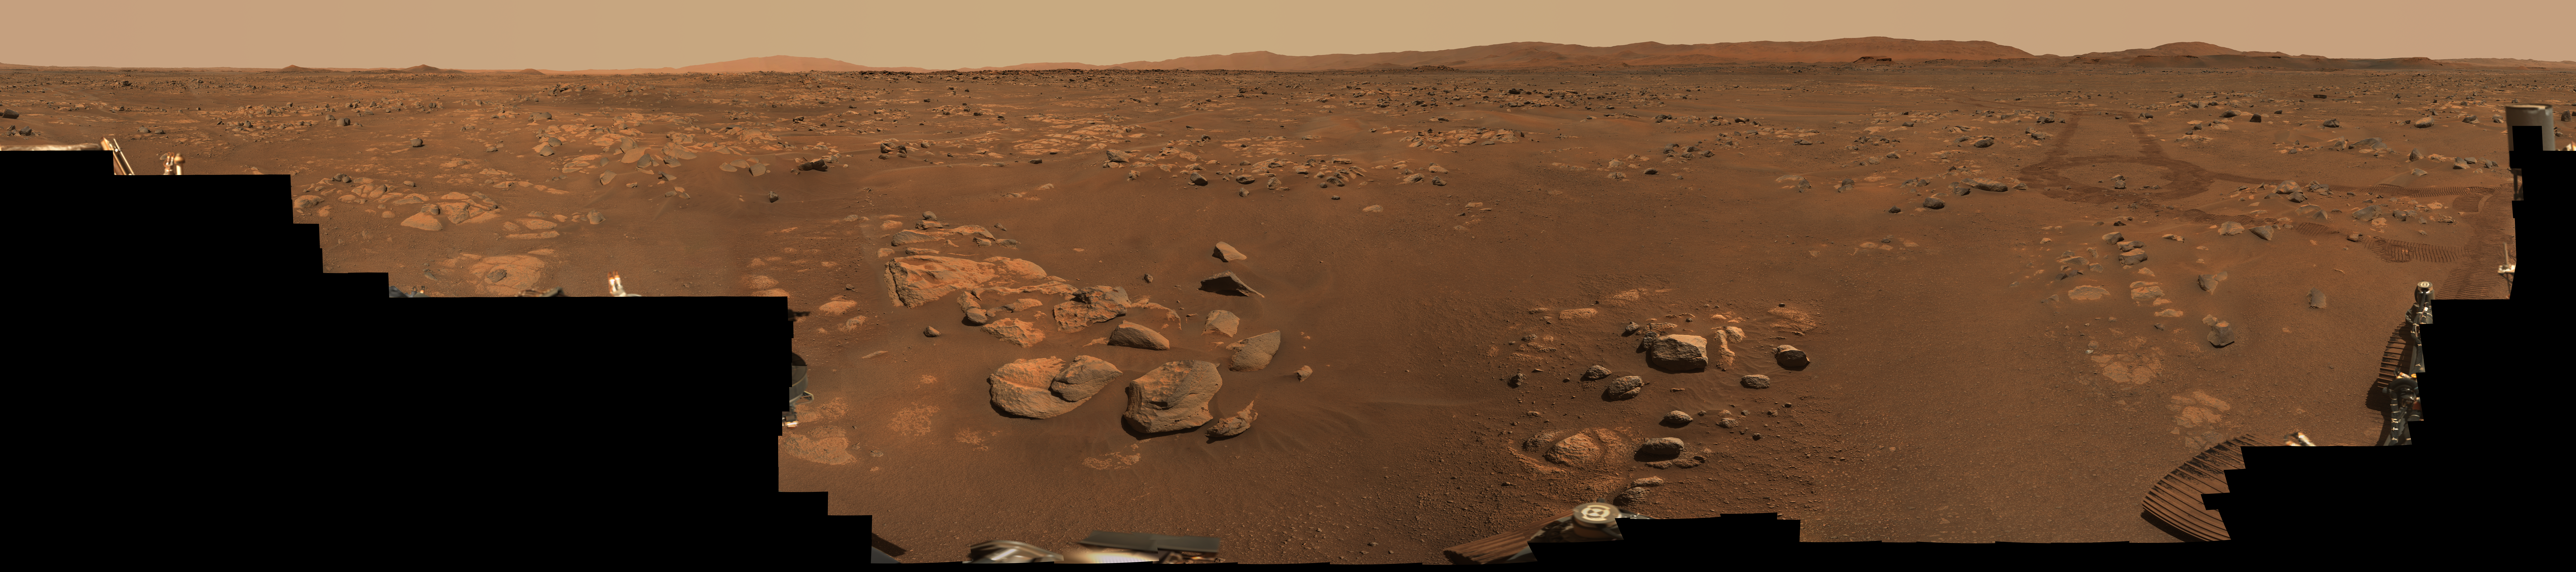

Mastcam-Z’s 360-degree View of Van Zyl Overlook

Figure 1

NASA’s Perseverance Mars rover used its Mastcam-Z stereo imaging system to capture this 360-degree panorama of “Van Zyl Overlook,” where the rover was parked for 13 days as the Ingenuity helicopter performed its first flights. The 2.4 billion-pixel panorama is made up of 992 individual right-eye Mastcam-Z images stitched together. The images were taken between April 15 and 26, 2021, or the 53rd and 64th Martian days, or sols, of the mission. View an interactive version of this image here.

An additional version of the panorama has been provided as Figure 1 which includes the addition of the rover’s deck as seen by its navigation cameras on March 20, 2021, the 31st sol of the mission.

A few small patches of near-field sand had been covered by parts of Perseverance when the right-eye Mastcam-Z images were taken; those gaps were filled with images of the same sandy patches taken by the Mastcam-Z left-eye camera at the same time, or from the earlier navigation camera images. Imaging coverage of the sky has also been digitally smoothed and expanded based on the actual sky color observed as the panorama was being acquired on Mars.

Arizona State University in Tempe leads the operations of the Mastcam-Z instrument, working in collaboration with Malin Space Science Systems in San Diego.

A key objective for Perseverance’s mission on Mars is astrobiology, including the search for signs of ancient microbial life. The rover will characterize the planet’s geology and past climate, pave the way for human exploration of the Red Planet, and be the first mission to collect and cache Martian rock and regolith (broken rock and dust).

Subsequent NASA missions, in cooperation with ESA (European Space Agency), would send spacecraft to Mars to collect these sealed samples from the surface and return them to Earth for in-depth analysis.

The Mars 2020 Perseverance mission is part of NASA’s Moon to Mars exploration approach, which includes Artemis missions to the Moon that will help prepare for human exploration of the Red Planet.

JPL, which is managed for NASA by Caltech in Pasadena, California, built and manages operations of the Perseverance rover.

Credit: NASA/JPL-Caltech/ASU/MSSS